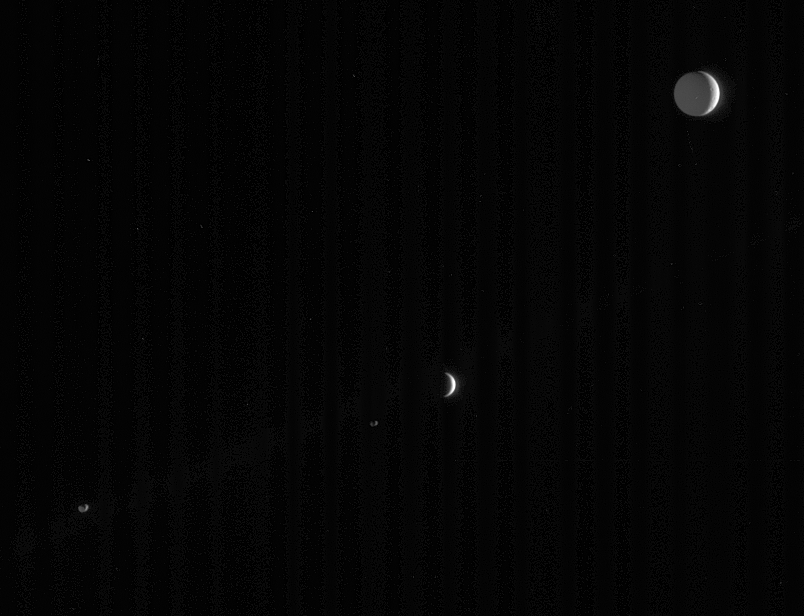

A Multitude of Moons

Four of Saturn’s many and varied moons crowd this single frame from Cassini.

All of the moons are illuminated by the sun, which is out of the frame to the right. “Saturnshine,” or reflected light from the planet (out of frame to the lower left), partly illuminates three of the moons: Tethys (1,071 kilometers, or 665 miles across, at upper right), Janus (181 kilometers, or 113 miles across, at lower left) and Epimetheus (116 kilometers, or 72 miles across, below and left of center). Enceladus (505 kilometers, or 314 miles across) shows merely a slim crescent below center.

The image was taken in visible light with the Cassini spacecraft narrow-angle camera on April 17, 2006, at a distance of approximately 3.7 million kilometers (2.3 million miles) from Saturn. The image scale is 27 kilometers (17 miles) per pixel on Tethys, 21 kilometers (13 miles) per pixel on Enceladus, and 22 kilometers (14 miles) per pixel on Janus and Epimetheus.

The Cassini-Huygens mission is a cooperative project of NASA, the European Space Agency and the Italian Space Agency. The Jet Propulsion Laboratory, a division of the California Institute of Technology in Pasadena, manages the mission for NASA’s Science Mission Directorate, Washington, D.C. The Cassini orbiter and its two onboard cameras were designed, developed and assembled at JPL. The imaging operations center is based at the Space Science Institute in Boulder, Colo.

Credit: NASA/JPL/Space Science Institute